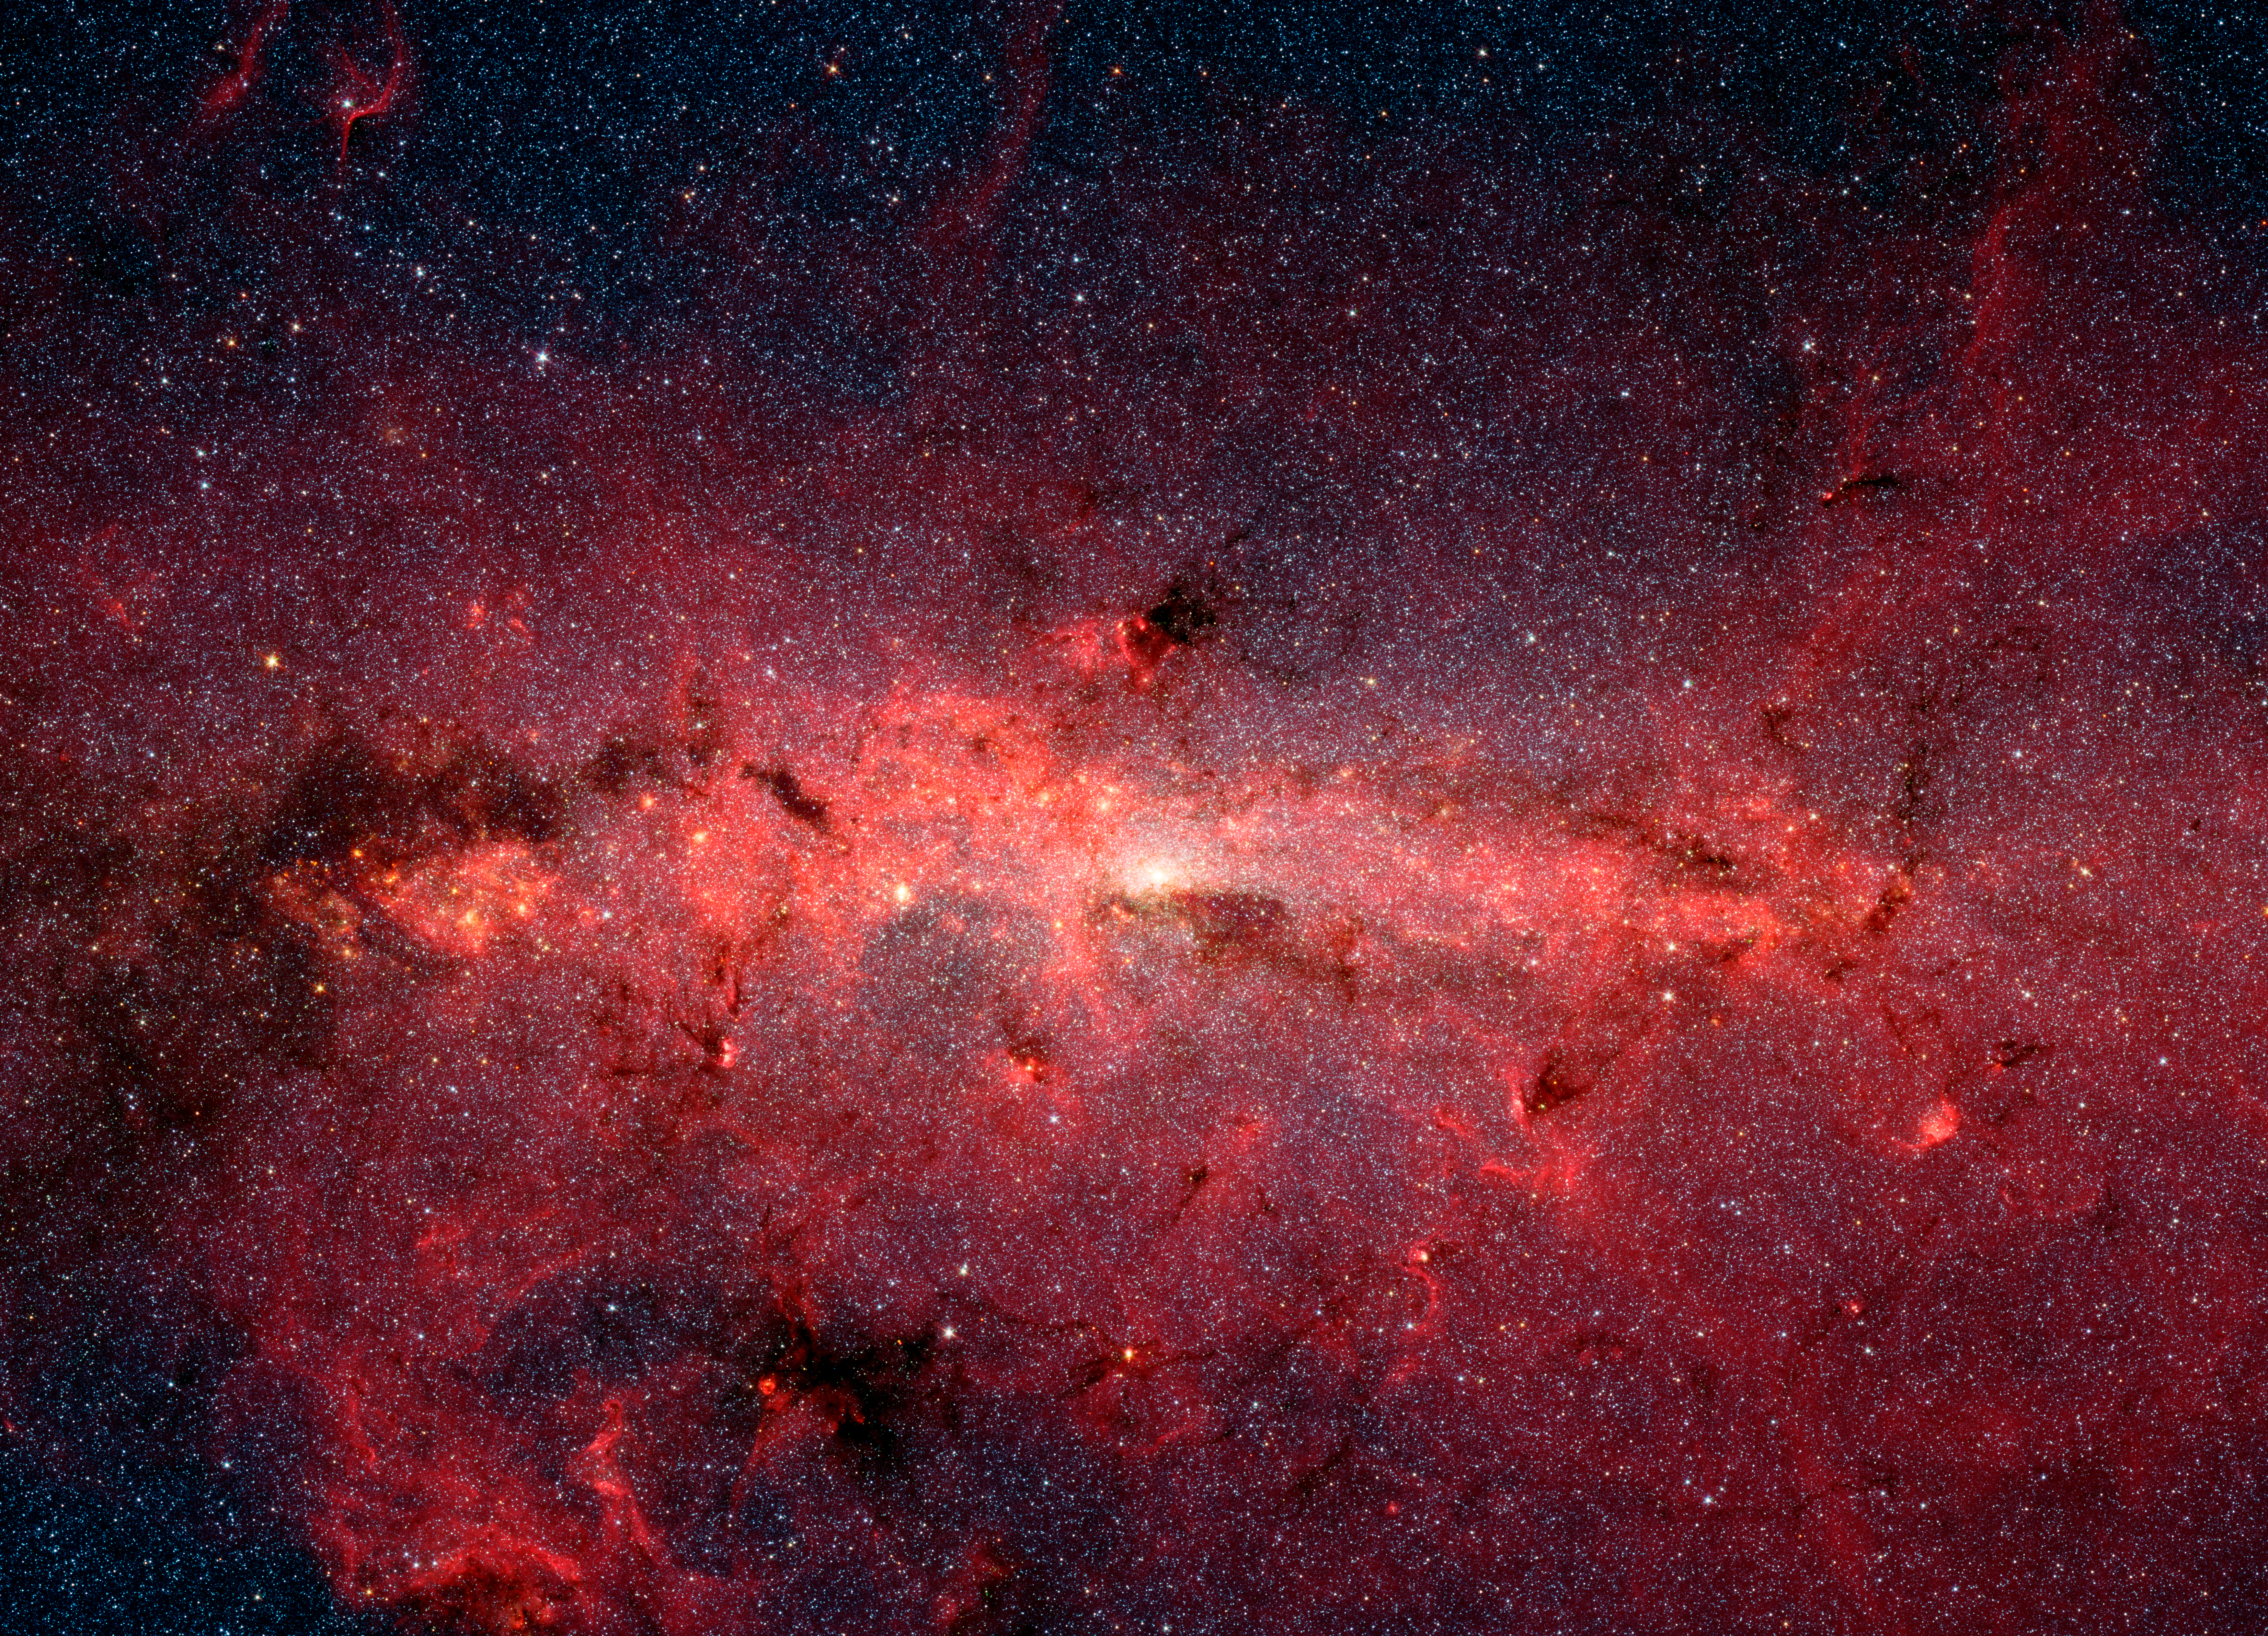

Spitzer View of the Center of the Milky Way

This dazzling infrared image from NASA's Spitzer Space Telescope shows hundreds of thousands of stars crowded into the swirling core of our spiral Milky Way galaxy. In visible-light pictures, this region cannot be seen at all because dust lying between Earth and the galactic center blocks our view.

In this false-color picture, old and cool stars are blue, while dust features lit up by blazing hot, massive stars are shown in a reddish hue. Both bright and dark filamentary clouds can be seen, many of which harbor stellar nurseries. The plane of the Milky Way's flat disk is apparent as the main, horizontal band of clouds. The brightest white spot in the middle is the very center of the galaxy, which also marks the site of a supermassive black hole.

The region pictured here is immense, with a horizontal span of 890 light-years and a vertical span of 640 light-years. Earth is located 26,000 light-years away, out in one of the Milky Way's spiral arms. Though most of the objects seen in this image are located at the galactic center, the features above and below the galactic plane tend to lie closer to Earth.

Scientists are intrigued by the giant lobes of dust extending away from the plane of the galaxy. They believe the lobes may have been formed by winds from massive stars.

This image is a mosaic of thousands of short exposures taken by Spitzer's Infrared Array Camera (IRAC), showing emissions from wavelengths of 3.6 microns (blue), 4.5 microns (green), 5.8 microns (orange), and 8.0 microns (red). The entire region was imaged in less than 16 hours.

Credit: NASA/JPL-Caltech/S. Stolovy (Spitzer Science Center/Caltech)